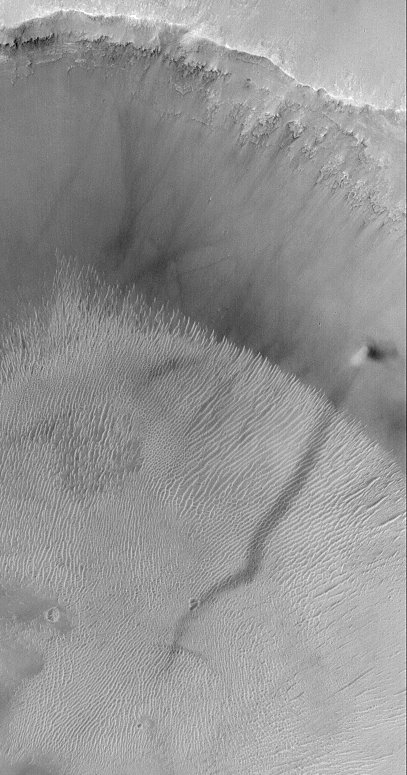

A Dust Devil Making a Streak and Climbing a Crater Wall

MGS MOC Release No. MOC2-318, 8 August 2002

One of the key elements of the Mars Global Surveyor (MGS) Mars Orbiter Camera (MOC) Extended Mission is to look for and monitor changes taking place on the planet over the course of a second–and, eventually, a third–martian year. MGS is now well into its second Mars year, which will draw to a close in December 2002. Among the changes the MOC has observed are streaks believed to be caused by the passage of dust devils. Thousands of MOC images show these streaks, dozens show that they change over time, but far fewer images have actually captured a dust devil in the act of creating a streak. At the center right of this image (above left) is a dust devil that, on May 21, 2002, was seen climbing the wall of a crater at 4.1°S, 9.5°W. This crater (above right) is in western Terra Meridiani. The dust devil was moving toward the northeast (upper right), leaving behind a dark trail where a thin coating of surficial dust was removed or disrupted as the dust devil advanced. Dust devils most commonly form after noon on days when the martian air is still (that is, when there isn’t even a faint breeze). On such days, the ground is better able to heat up the air immediately above the surface. As the warmed near-surface air begins to rise, it also begins to spin, creating a vortex. The spinning column then moves across the surface and picks up loose dust (if any is present). The dust makes the vortex visible and gives it a tornado-like appearance. The dust devil in this image has a very short, dark shadow cast to the right of the bright column; this shadow is short because the sun was nearly overhead.

Credit: NASA/JPL/MSSS